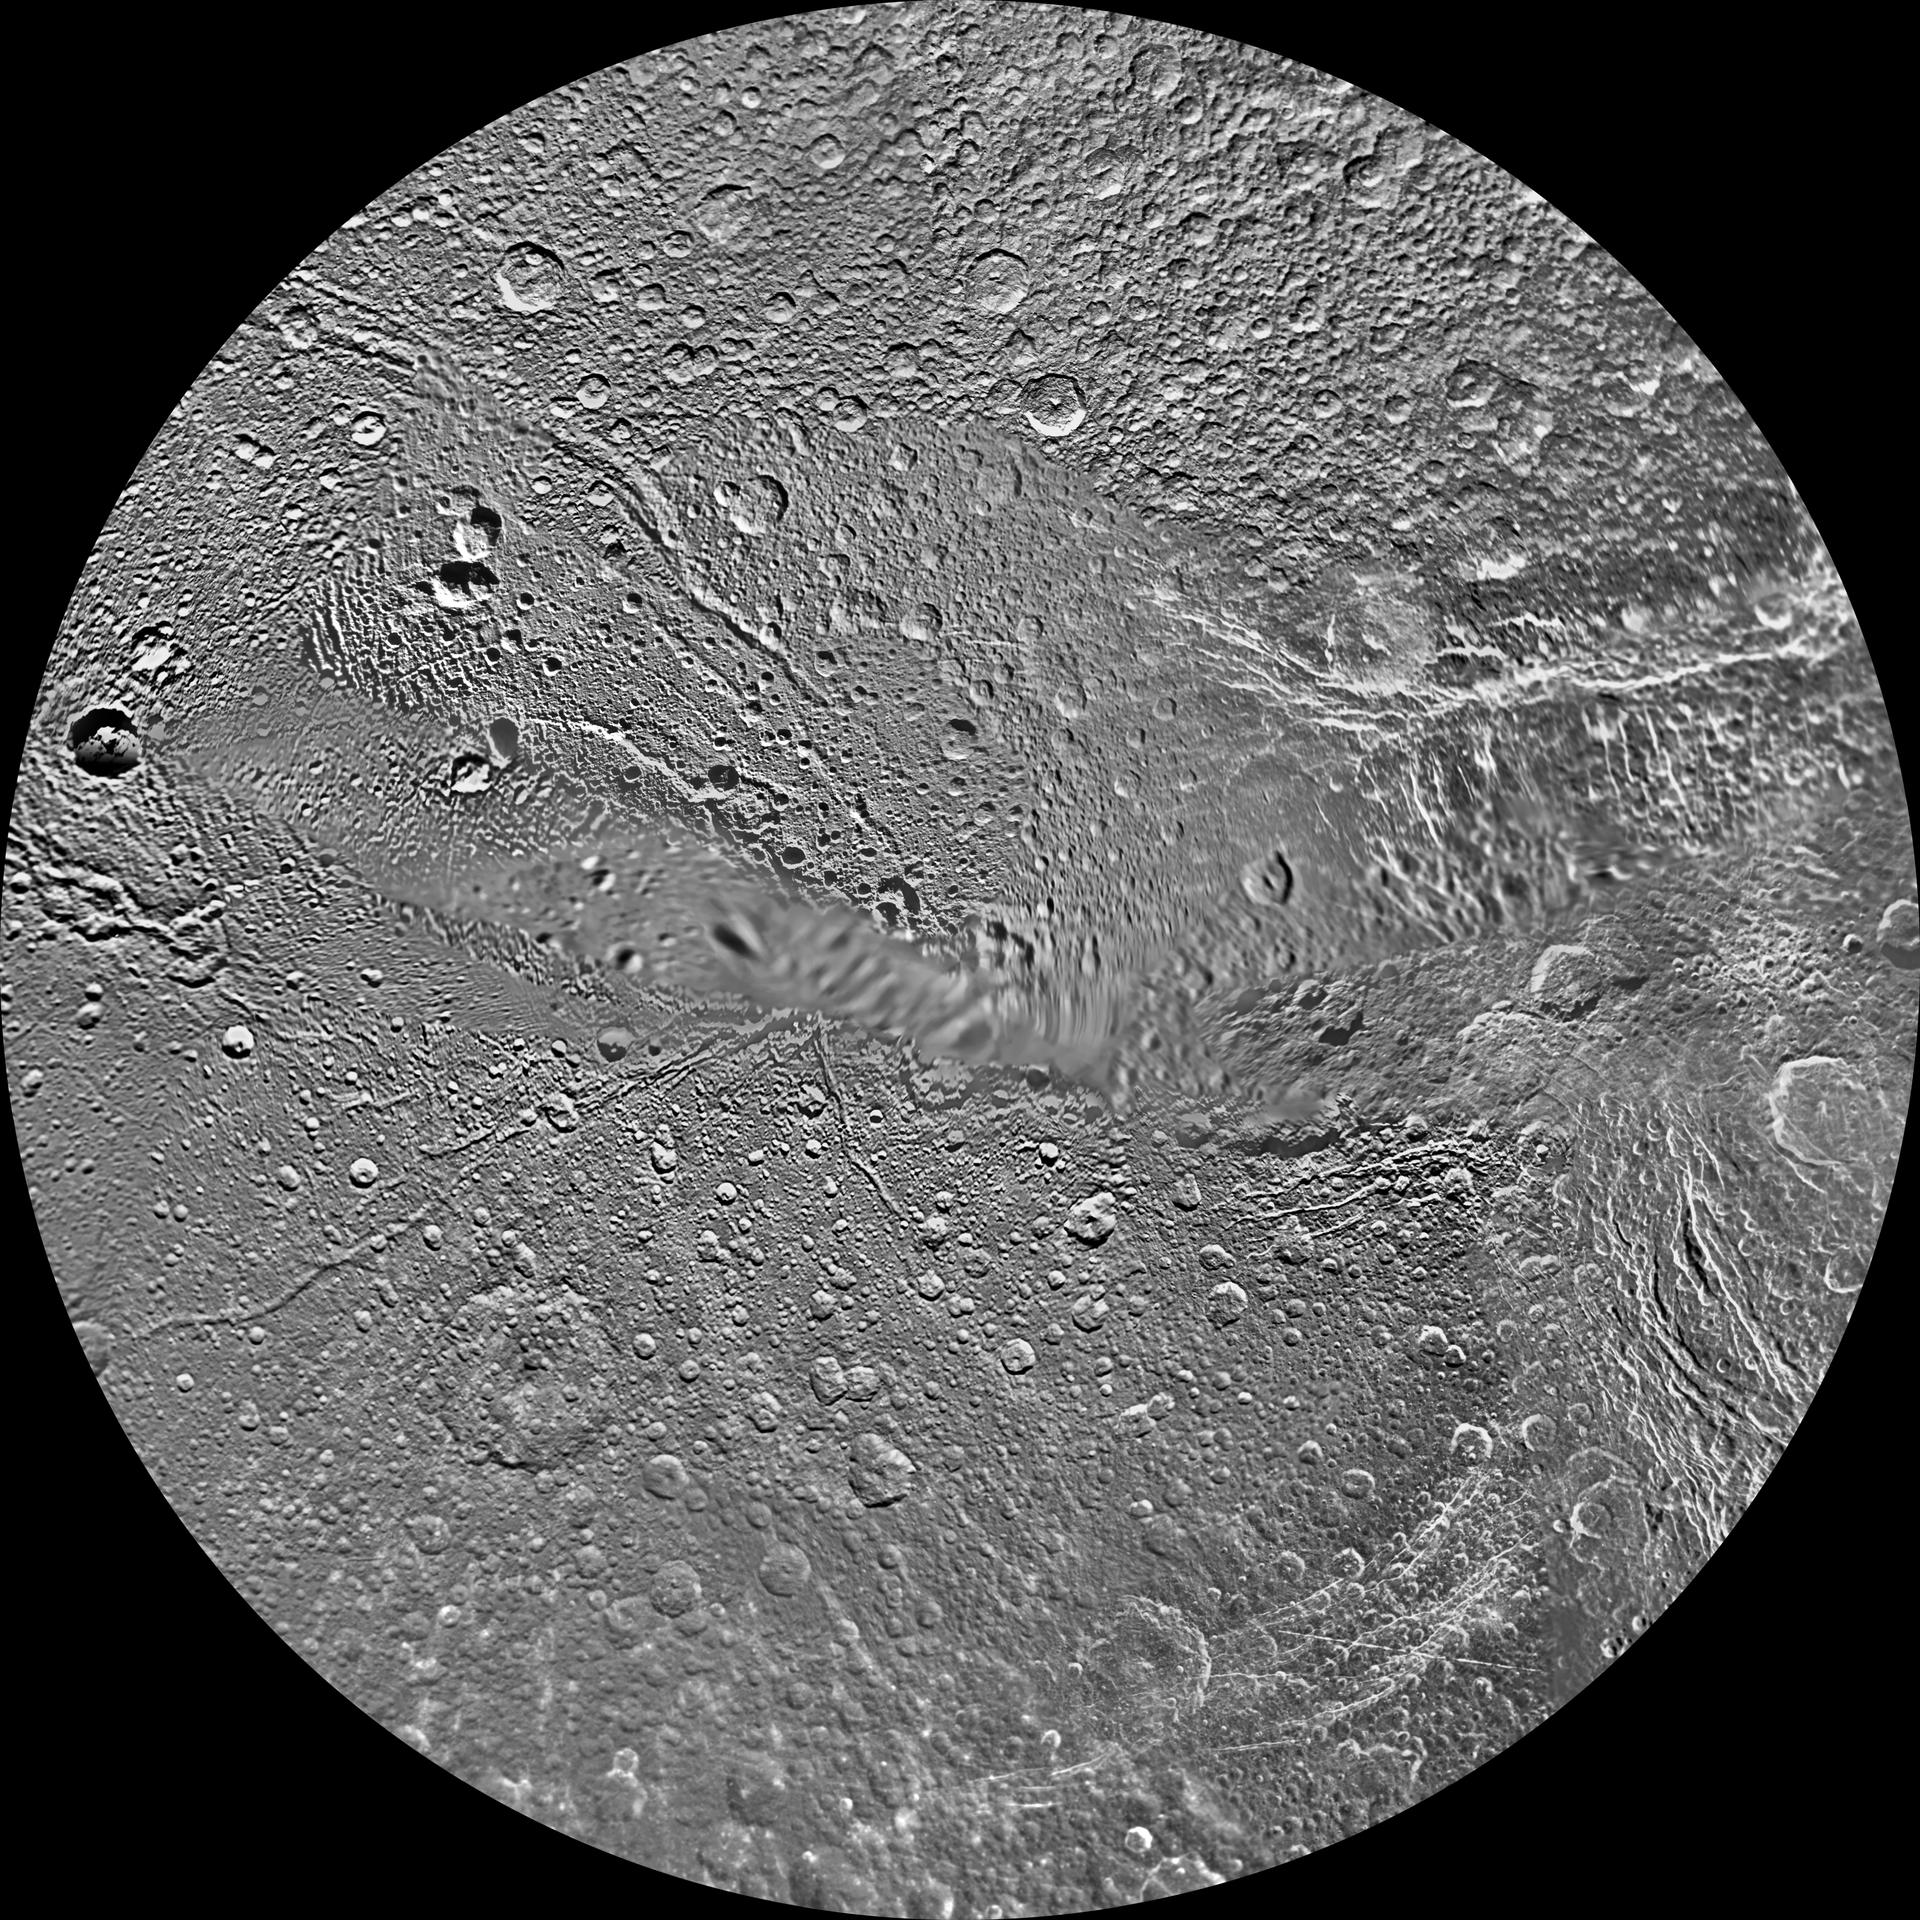

Dione Polar Maps – February 2010

The northern hemisphere of Saturn’s moon Dione is seen in this polar stereographic maps, mosaicked from the best-available clear-filter images from NASA’s Cassini and Voyager missions.

This map is centered on the north pole and surface coverage extends to the equator. Grid lines show latitude and longitude in 30-degree increments. The scale in the full-size version of this maps is 153 meters (500 feet) per pixel. The resolution of the map is 64 pixels per degree. The mean radius of Dione used for projection is 563 kilometers (350 miles).

The Cassini-Huygens mission is a cooperative project of NASA, the European Space Agency and the Italian Space Agency. The Jet Propulsion Laboratory, a division of the California Institute of Technology in Pasadena, manages the mission for NASA’s Science Mission Directorate in Washington. The Cassini orbiter and its two onboard cameras were designed, developed and assembled at JPL. The imaging team is based at the Space Science Institute, Boulder, Colo.

Credit: NASA/JPL/Space Science Institute